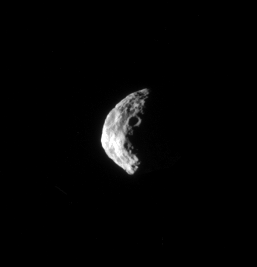

Ragged Crescent

Craters cover the rugged surface of Saturn’s moon Janus.

The view is from 42 degrees above the moon’s equator. North on Janus (179 kilometers, or 111 miles across) is towards the top of the image.

The image was taken with the Cassini spacecraft narrow-angle camera on May 17, 2008 using a combination of spectral filters sensitive to wavelengths of polarized green light centered at 617 and 568 nanometers. The view was acquired at a distance of approximately 350,000 kilometers (217,000 miles) from Janus and at a Sun-Janus-spacecraft, or phase, angle of 101 degrees. Image scale is 2 kilometers (1 mile) per pixel.

The Cassini-Huygens mission is a cooperative project of NASA, the European Space Agency and the Italian Space Agency. The Jet Propulsion Laboratory, a division of the California Institute of Technology in Pasadena, manages the mission for NASA’s Science Mission Directorate, Washington, D.C. The Cassini orbiter and its two onboard cameras were designed, developed and assembled at JPL. The imaging operations center is based at the Space Science Institute in Boulder, Colo.

Credit: NASA/JPL/Space Science Institute